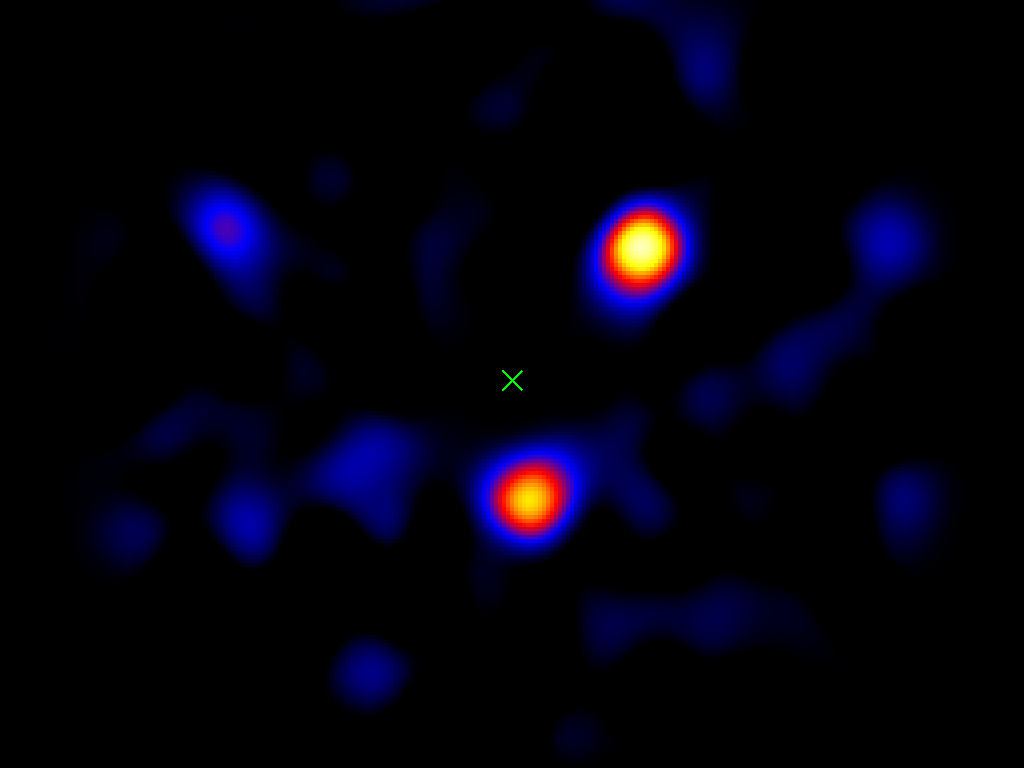

Portrait of Distant Planets

This image shows the light from three planets orbiting a star 120 light-years away. The planets’ star, called HR8799, is located at the spot marked with an “X.”

This picture was taken using a small, 1.5-meter (4.9-foot) portion of the Palomar Observatory’s Hale Telescope, north of San Diego, Calif. This is the first time a picture of planets beyond our solar system has been captured using a telescope with a modest-sized mirror — previous images were taken using larger telescopes.

The three planets, called HR8799b, c and d, are thought to be gas giants like Jupiter, but more massive. They orbit their host star at roughly 24, 38 and 68 times the distance between our Earth and sun, respectively (Jupiter resides at about 5 times the Earth-sun distance).

Credit: NASA/JPL-Caltech/Palomar Observatory